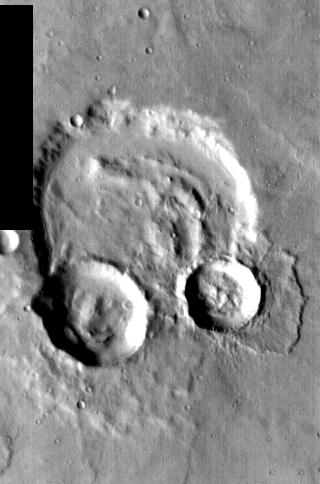

THEMIS Images as Art #13

Released 18 February 2004

Humanity is a very visual species. We rely on our eyes to tell us what is going on in the world around us. Put any image in front of a person and that person will examine the picture looking for anything familiar. Even if the examiner has no idea what he/she is looking at in a picture, he/she will still be able to make a statement about the picture, usually preceded by the words “it looks like…” The image above is part of the surface of Mars, but is presented for its artistic value rather than its scientific value. When first viewed, this image solicited a statement that “it looks like…” something seen in everyday life.

Three simple circles – a pair of headphones?

Note: this THEMIS visual image has not been radiometrically nor geometrically calibrated for this preliminary release. An empirical correction has been performed to remove instrumental effects. A linear shift has been applied in the cross-track and down-track direction to approximate spacecraft and planetary motion. Fully calibrated and geometrically projected images will be released through the Planetary Data System in accordance with Project policies at a later time.

NASA’s Jet Propulsion Laboratory manages the 2001 Mars Odyssey mission for NASA’s Office of Space Science, Washington, D.C. The Thermal Emission Imaging System (THEMIS) was developed by Arizona State University, Tempe, in collaboration with Raytheon Santa Barbara Remote Sensing. The THEMIS investigation is led by Dr. Philip Christensen at Arizona State University. Lockheed Martin Astronautics, Denver, is the prime contractor for the Odyssey project, and developed and built the orbiter. Mission operations are conducted jointly from Lockheed Martin and from JPL, a division of the California Institute of Technology in Pasadena.

Credit: NASA/JPL/Arizona State University